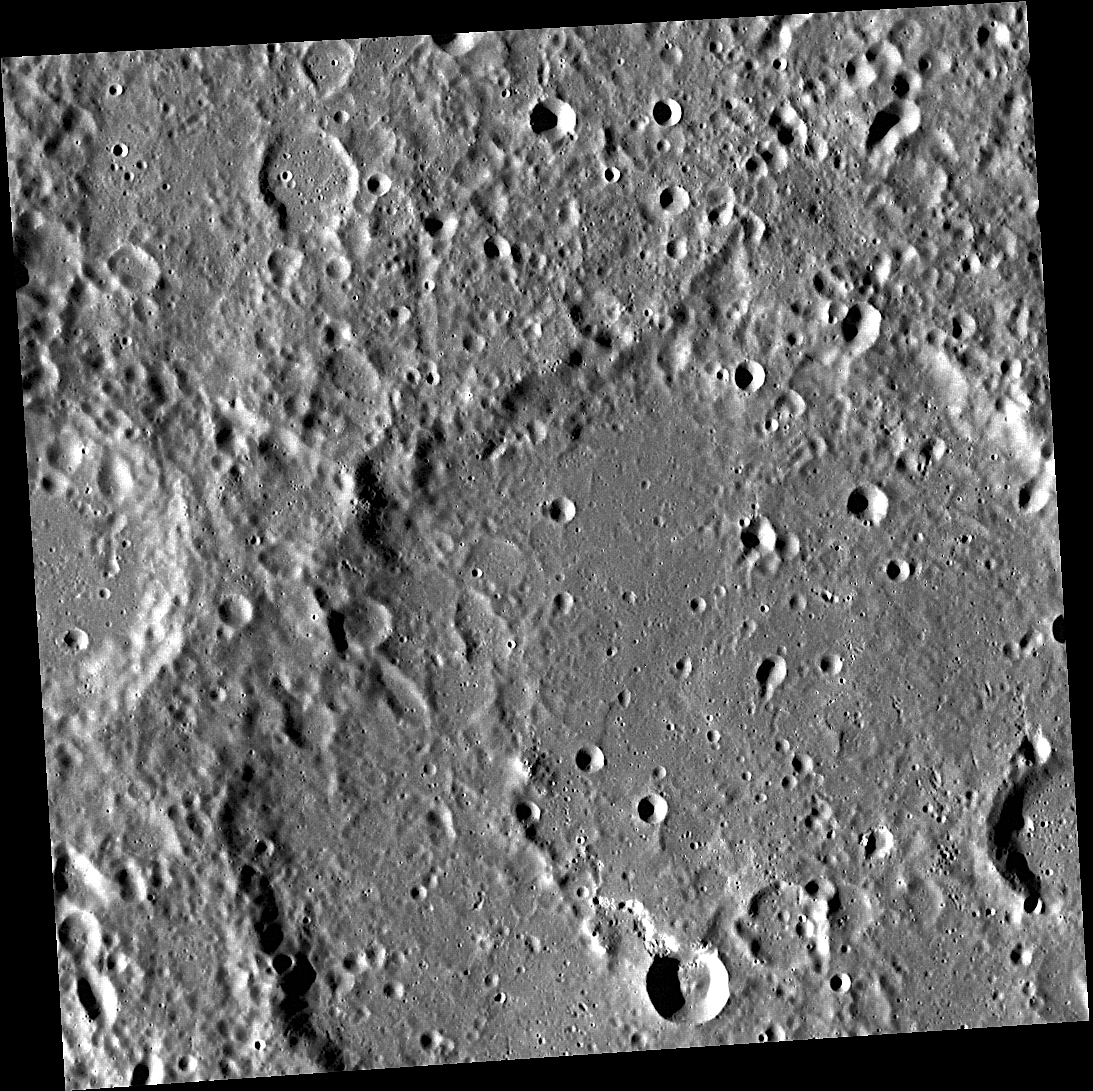

Celebrating the 4th with Tchaikovsky

This image, acquired with the Wide Angle Camera (WAC), shows Chaikovskij crater. The crater, which covers about three quarters of the image, was first imaged by Mariner 10 and was named for 19th century Russian composer Pyotr Ilyich Tchaikovsky (popular spelling). Tchaikovsky’s famous 1812 Overture will be heard throughout the country today as one of the songs typically chosen to accompany July 4th fireworks celebrations.

This image was acquired as part of MDIS’s high-resolution surface morphology base map. The surface morphology base map will cover more than 90% of Mercury’s surface with an average resolution of 250 meters/pixel (0.16 miles/pixel or 820 feet/pixel). Images acquired for the surface morphology base map typically have off-vertical Sun angles (i.e., high incidence angles) and visible shadows so as to reveal clearly the topographic form of geologic features.

The MESSENGER spacecraft is the first ever to orbit the planet Mercury, and the spacecraft’s seven scientific instruments and radio science investigation are unraveling the history and evolution of the Solar System’s innermost planet. Visit the Why Mercury? section of this website to learn more about the key science questions that the MESSENGER mission is addressing.

Date acquired: May 09, 2011
Image Mission Elapsed Time (MET): 213417465
Image ID: 231034
Instrument: Wide Angle Camera (WAC) of the Mercury Dual Imaging System (MDIS)
WAC filter: 7 (748 nanometers)
Center Latitude: 8.93°
Center Longitude: 308.3° E
Resolution: 164 meters/pixel
Scale: Chaikovskij crater is 171 km (106 miles) in diameter.
Incidence Angle: 71.7°
Emission Angle: 3.8°
Phase Angle: 75.5°

These images are from MESSENGER, a NASA Discovery mission to conduct the first orbital study of the innermost planet, Mercury. For information regarding the use of images, see the MESSENGER image use policy.

Credit: NASA/Johns Hopkins University Applied Physics Laboratory/Carnegie Institution of Washington